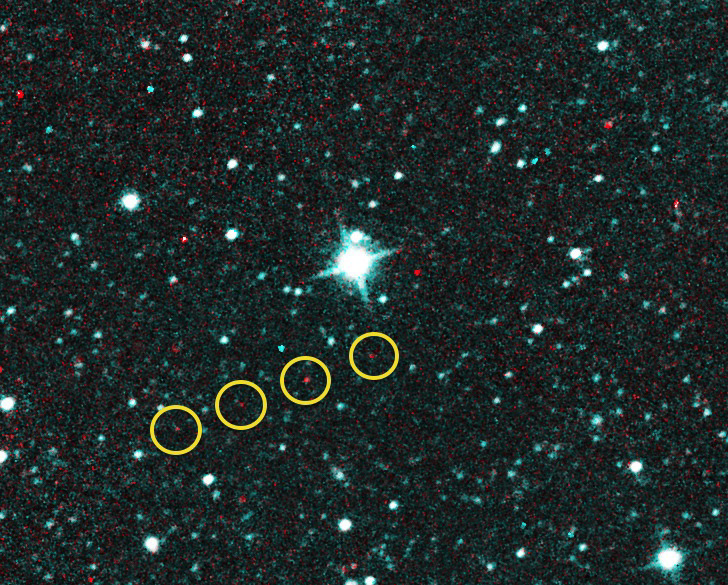

NEOWISE Spots Comet Catalina

Comet C/2013 UQ4 (Catalina) first looked like an asteroid when NASA’s NEOWISE team first observed it on December 31, 2013. These exposures were taken that day, when the comet was at a distance of about 2.9 AU from the sun.

NASA’s Jet Propulsion Laboratory manages the NEOWISE mission for NASA’s Science Mission Directorate in Washington. The Space Dynamics Laboratory in Logan, Utah, built the science instrument. Ball Aerospace & Technologies Corp. of Boulder, Colo., built the spacecraft. Science operations and data processing take place at the Infrared Processing and Analysis Center at the California Institute of Technology in Pasadena. Caltech manages JPL for NASA.

Credit: NASA/JPL-Caltech